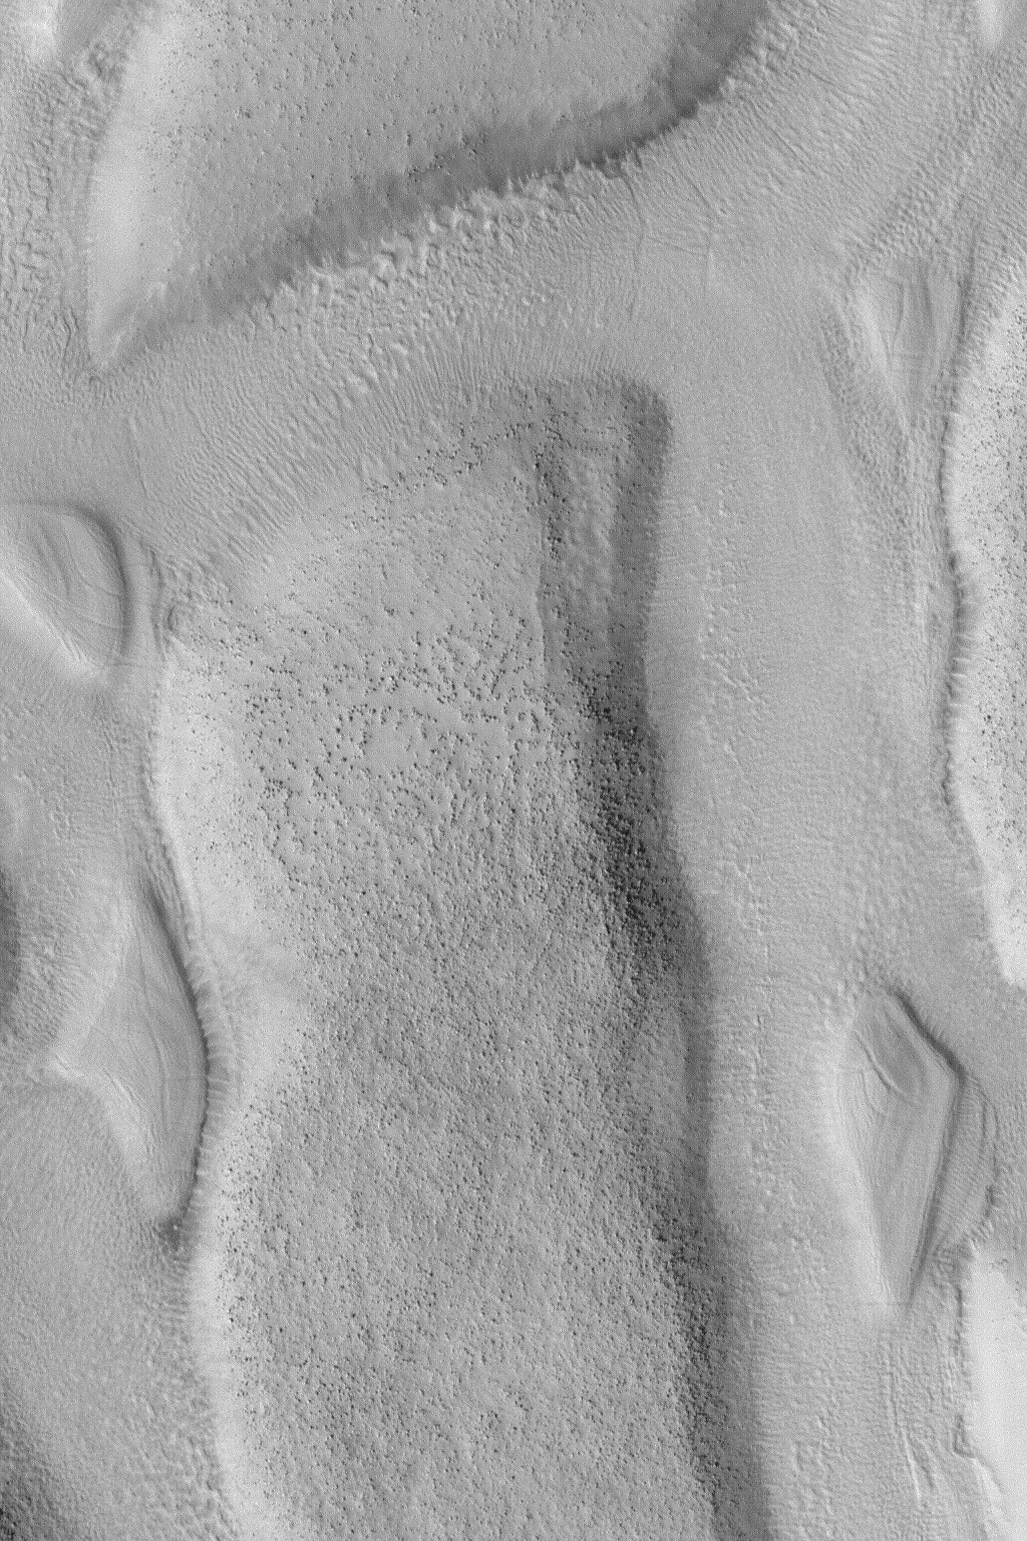

North Nilosyrtis Mesas

MGS MOC Release No. MOC2-518, 19 October 2003

This April 2003 Mars Global Surveyor (MGS) Mars Orbiter Camera (MOC) image shows mesas and troughs in the northern Nilosyrtis Mensae region of Mars. The larger mesas are capped by boulders or small knobs which are probably the eroded remnants of a layer of rock. The picture is located near 37.8°N, 282.5°W and covers an area 3 km (1.9 mi) wide. The scene is illuminated by sunlight from the lower left.

Credit: NASA/JPL/Malin Space Science Systems